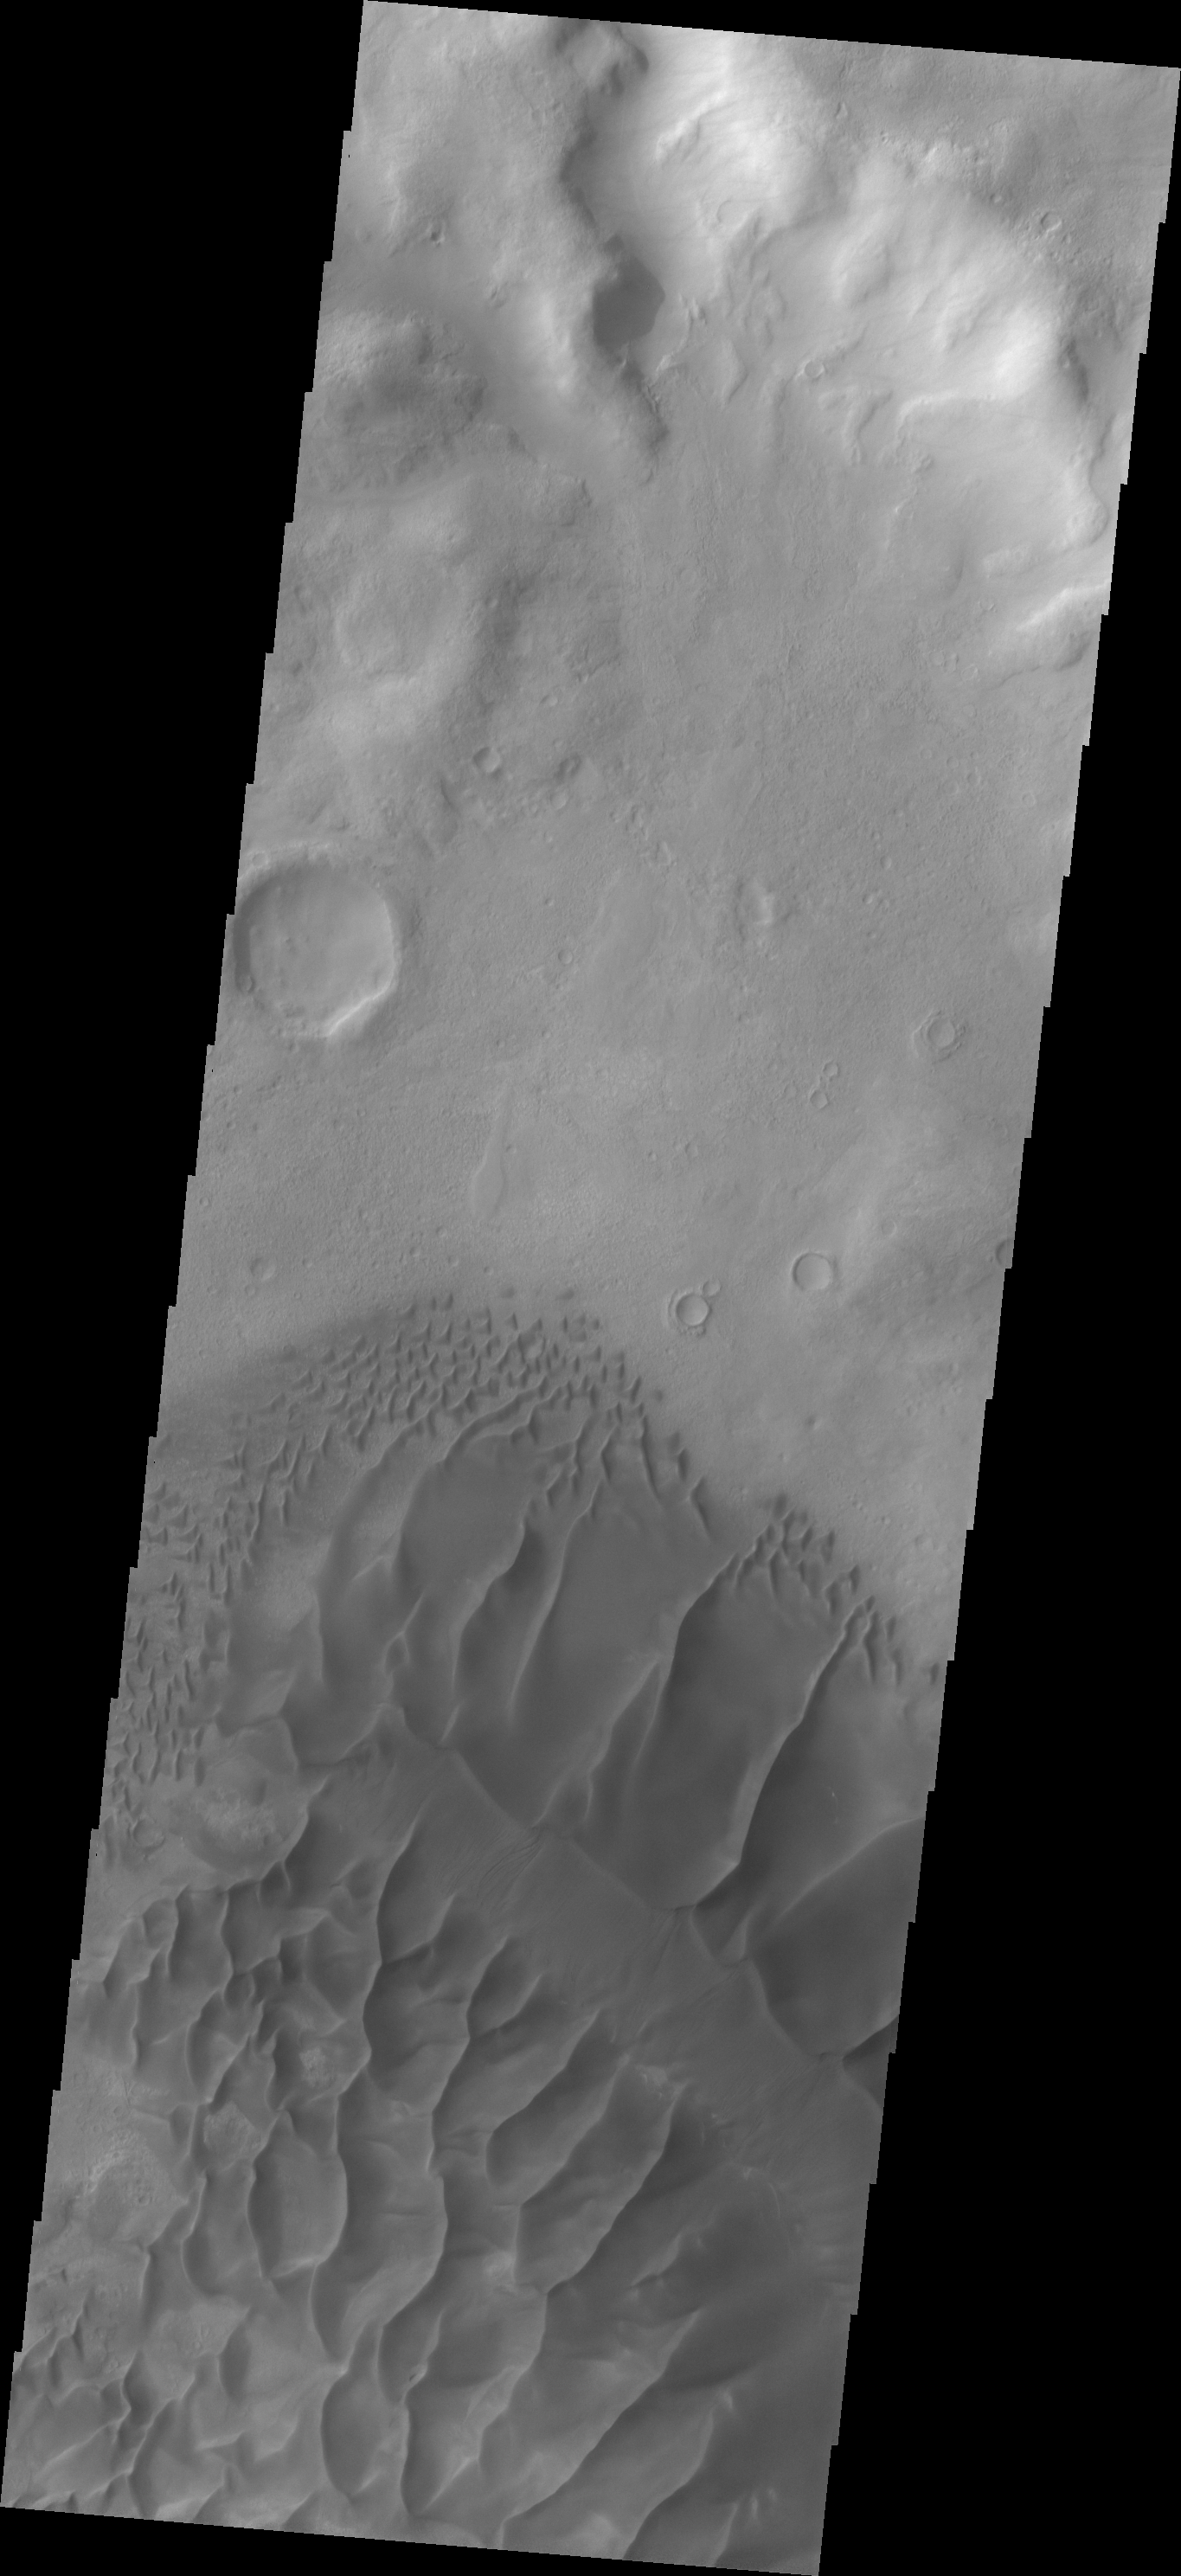

Russell Crater Dunes

This beautiful dune field is located on the floor of Russell Crater in the Noachis region of Mars.

Image information: VIS instrument. Latitude -54.0N, Longitude 12.9E. 17 meter/pixel resolution.

Please see the THEMIS Data Citation Note for details on crediting THEMIS images.

Note: this THEMIS visual image has not been radiometrically nor geometrically calibrated for this preliminary release. An empirical correction has been performed to remove instrumental effects. A linear shift has been applied in the cross-track and down-track direction to approximate spacecraft and planetary motion. Fully calibrated and geometrically projected images will be released through the Planetary Data System in accordance with Project policies at a later time.

NASA’s Jet Propulsion Laboratory manages the 2001 Mars Odyssey mission for NASA’s Office of Space Science, Washington, D.C. The Thermal Emission Imaging System (THEMIS) was developed by Arizona State University, Tempe, in collaboration with Raytheon Santa Barbara Remote Sensing. The THEMIS investigation is led by Dr. Philip Christensen at Arizona State University. Lockheed Martin Astronautics, Denver, is the prime contractor for the Odyssey project, and developed and built the orbiter. Mission operations are conducted jointly from Lockheed Martin and from JPL, a division of the California Institute of Technology in Pasadena.

Credit: NASA/JPL/ASU